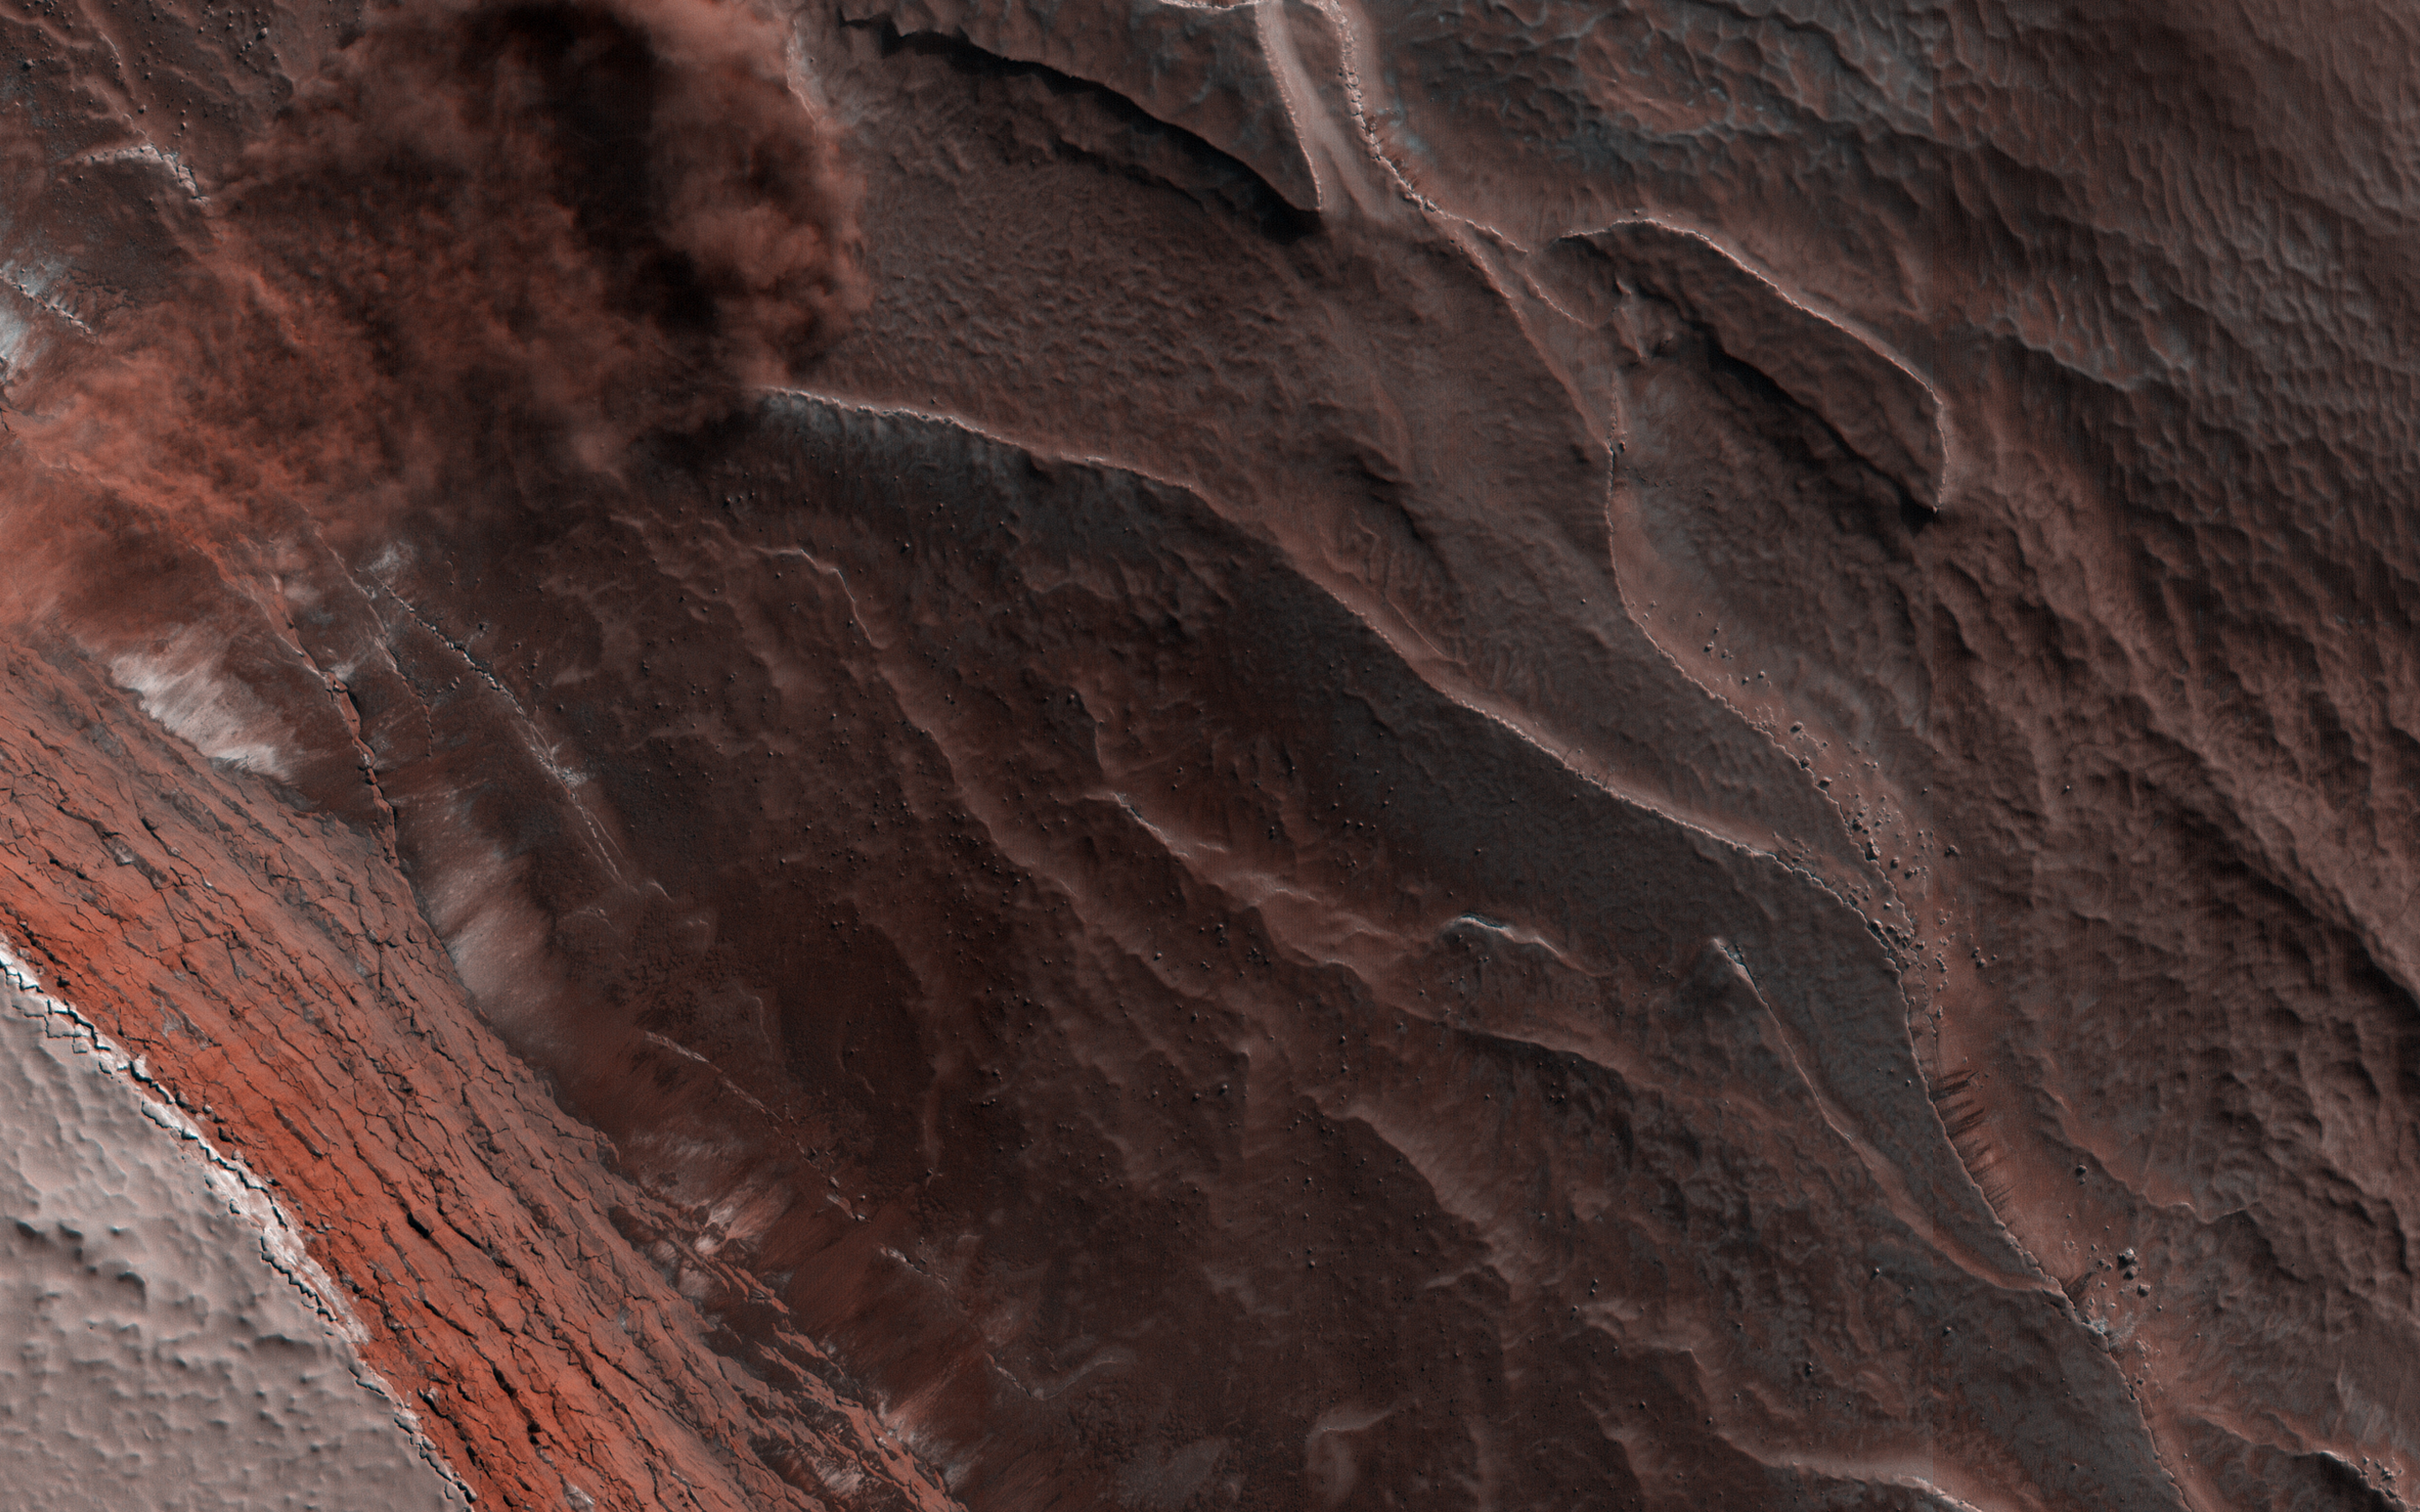

Avalanche Season

Every spring the sun shines on the side of the stack of layers at the North Pole of Mars known as the north polar layered deposits. The warmth destabilizes the ice and blocks break loose.

When they reach the bottom of the more than 500 meter tall cliff face, the blocks kick up a cloud of dust. (In the cutout, the top layer of the north polar cap is to the lower left.) The layers beneath are different colors and textures depending on the amount of dust mixed with ice.

The map is projected here at a scale of 25 centimeters (9.8 inches) per pixel. (The original image scale is 32.0 centimeters [12.6 inches] per pixel [with 1 x 1 binning]; objects on the order of 96 centimeters [37.8 inches] across are resolved.) North is up.

The University of Arizona, in Tucson, operates HiRISE, which was built by Ball Aerospace & Technologies Corp., in Boulder, Colorado. NASA’s Jet Propulsion Laboratory, a division of Caltech in Pasadena, California, manages the Mars Reconnaissance Orbiter Project for NASA’s Science Mission Directorate, Washington.

Credit: NASA/JPL-Caltech/University of Arizona